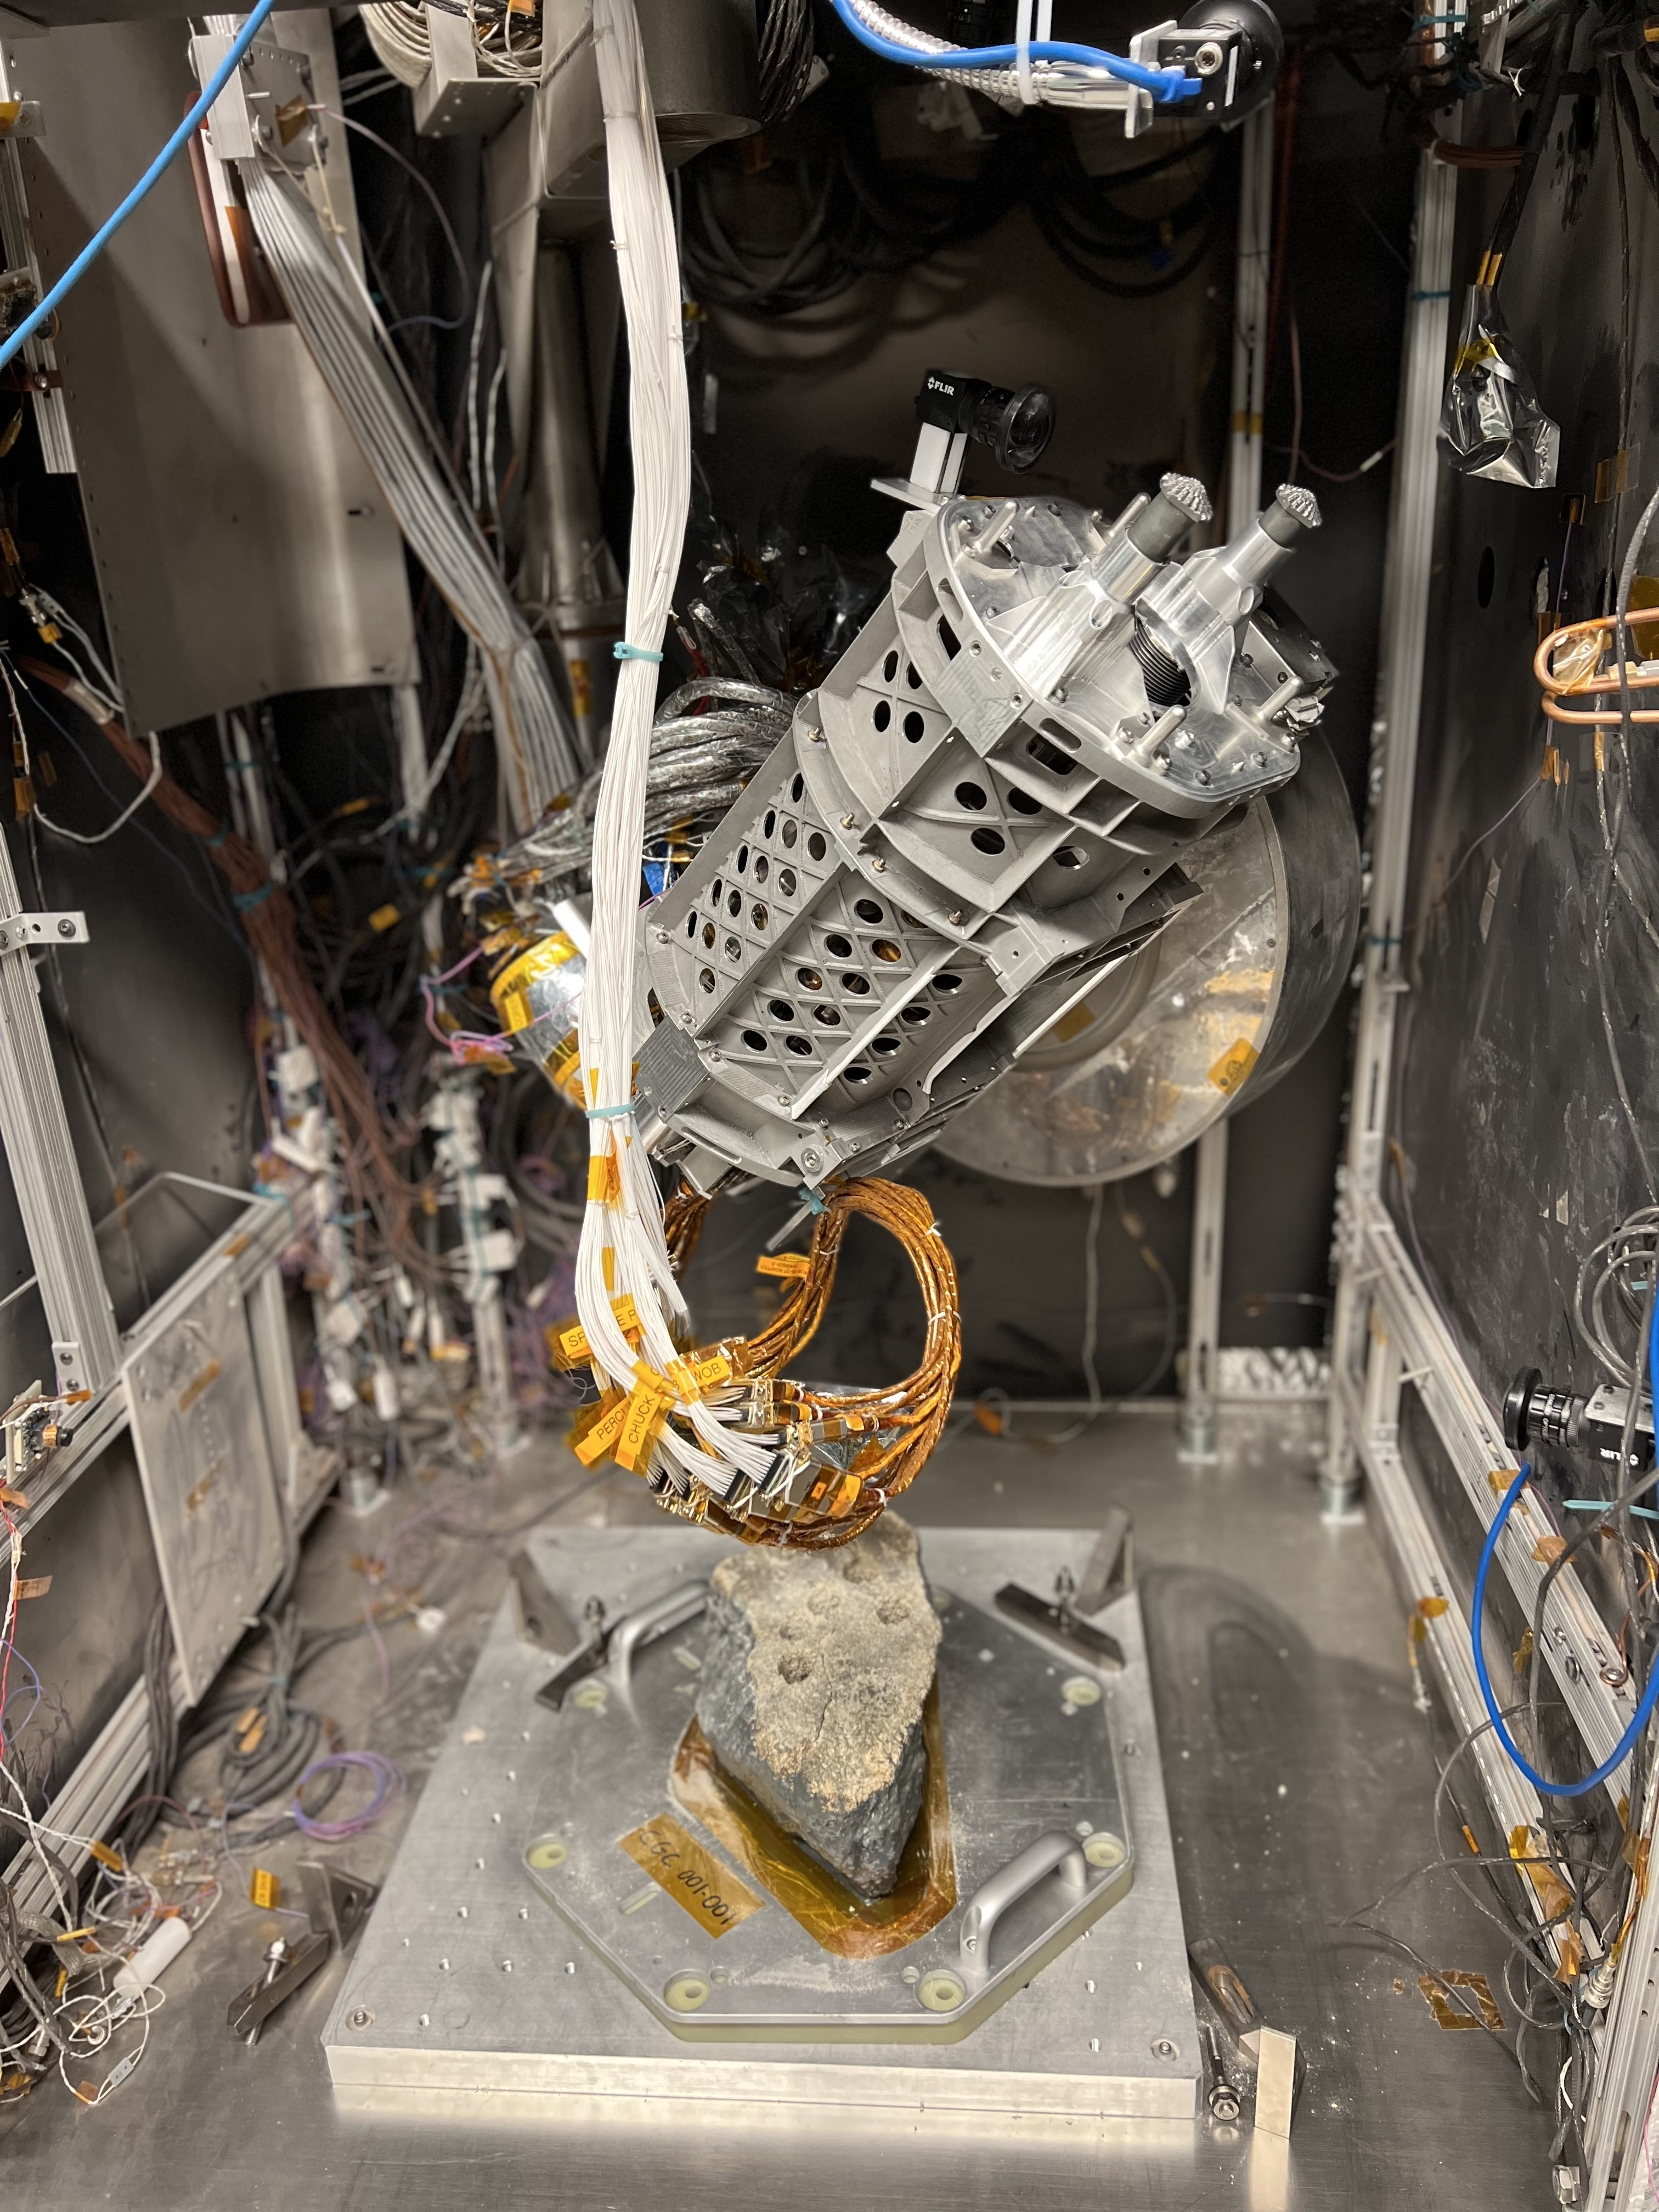

Close-Up of a Perseverance-Like Drill

This drill is a duplicate of the one aboard NASA’s Perseverance Mars rover. It was used in a test campaign at NASA’s Jet Propulsion Laboratory in Southern California to learn how crumbly rocks respond to the drill.

A key objective for Perseverance’s mission on Mars is astrobiology, including the search for signs of ancient microbial life. The rover will characterize the planet’s geology and past climate, pave the way for human exploration of the Red Planet, and be the first mission to collect and cache Martian rock and regolith (broken rock and dust).

Subsequent NASA missions, in cooperation with ESA (European Space Agency), would send spacecraft to Mars to collect these sealed samples from the surface and return them to Earth for in-depth analysis.

The Mars 2020 Perseverance mission is part of NASA’s Moon to Mars exploration approach, which includes Artemis missions to the Moon that will help prepare for human exploration of the Red Planet.

JPL, which is managed for NASA by Caltech in Pasadena, California, built and manages operations of the Perseverance rover.

Credit: NASA/JPL-Caltech